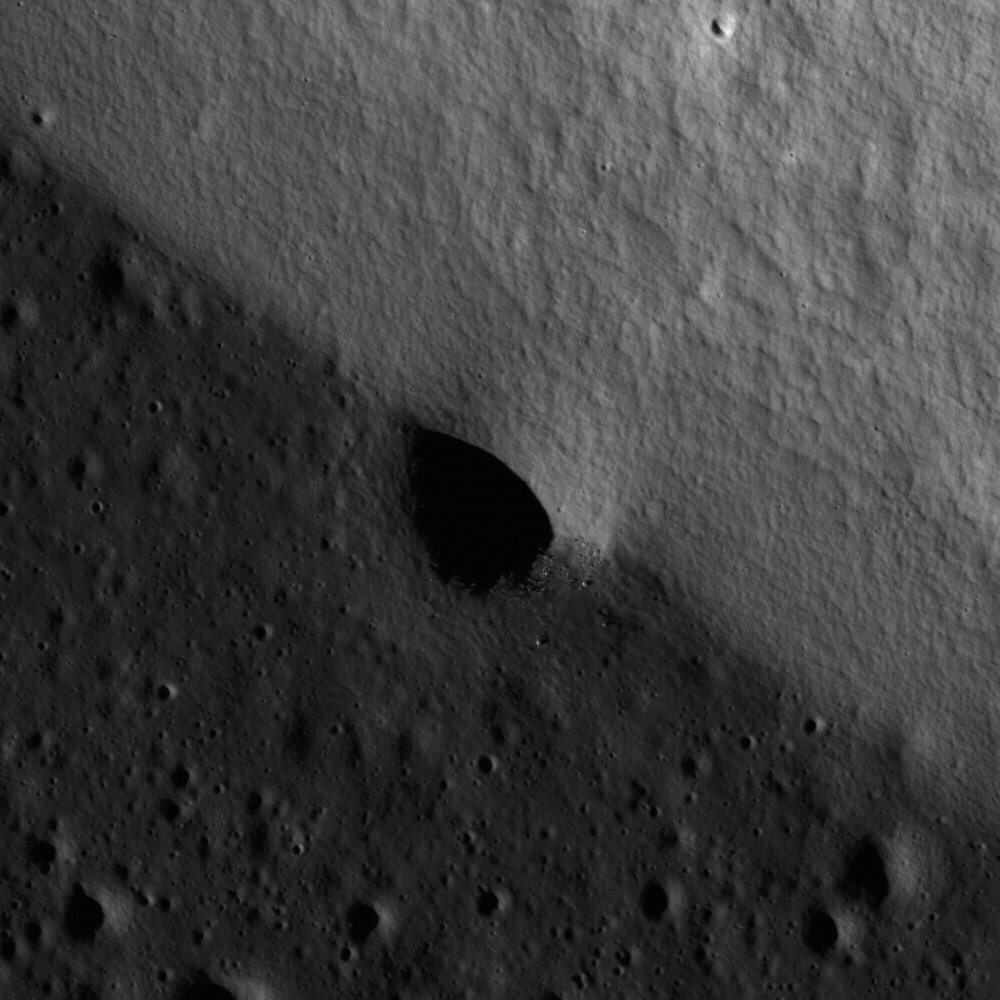

Relative Timing of Geologic Events in Mare Frigoris

A mare-highlands boundary in northern Mare Frigoris. Image width is 1.8 km.

Detail from a NAC frame centered on an impact crater that formed on the contact between two different geologic units: a highland massif (lighter gray, higher albedo, top-right side of image) and mare lava flows (darker gray, lower albedo, bottom-left side of image) in northern Mare Frigoris. Contacts such as this one are important to geologists because they provide information on the relative time of formation between the features. In this example, the lava flowed against the pre-existing massif, so we can infer that the lava flows are younger. The crater formed across both the massif and the lava flows, therefore we can infer this impact event occurred after the volcanic eruptions that formed the lava flows. Notice that the rim of the crater is no longer discernible on the massiff side because it is partially buried by material from the steep slope that has slumped down after the crater formed. The crater rim is more prominent along the side with the lava flows, because this area is flat and stable. Boulders are also more prominent along the crater wall within the lava flow versus the part of the crater wall along the massif because any boulders that may have ben on the rim were buried by slumping. A quick analysis of this small area illustrates the principles of stratigraphy used by geologists to unravel the geologic history of a location. The same stratigraphic principles are applied on a regional scale to create geologic maps of the lunar surface which are important for determining the timing of events that shaped the Moon.

NASA’s Goddard Space Flight Center built and manages the mission for the Exploration Systems Mission Directorate at NASA Headquarters in Washington. The Lunar Reconnaissance Orbiter Camera was designed to acquire data for landing site certification and to conduct polar illumination studies and global mapping. Operated by Arizona State University, the LROC facility is part of the School of Earth and Space Exploration (SESE). LROC consists of a pair of narrow-angle cameras (NAC) and a single wide-angle camera (WAC). The mission is expected to return over 70 terabytes of image data.

Credit: NASA/GSFC/Arizona State University